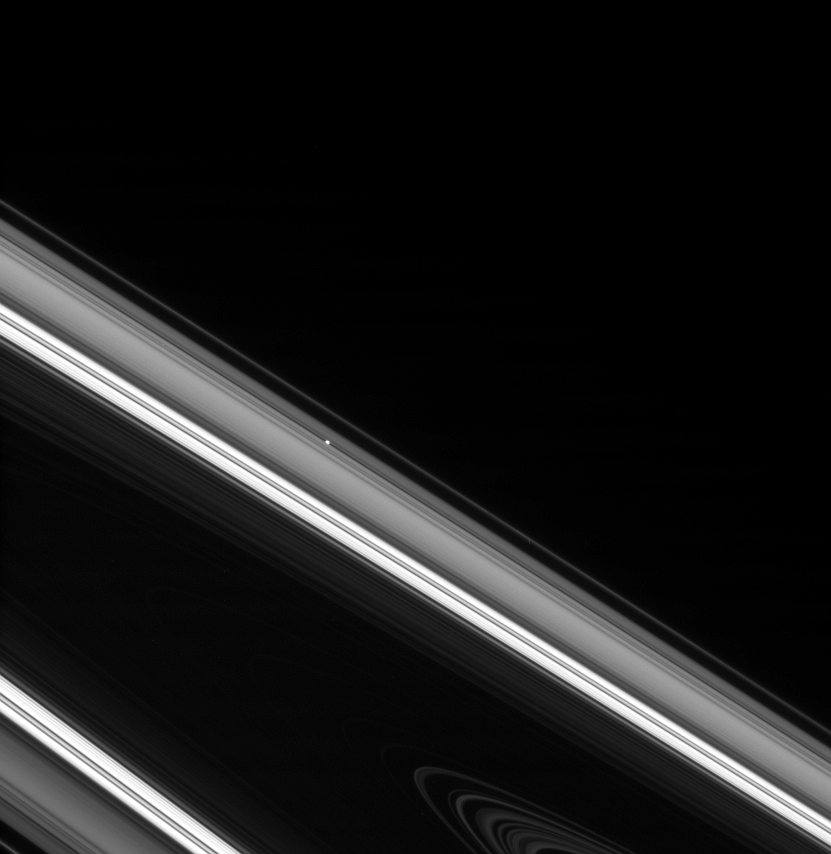

Lighthouse Moon

Pan sits nestled in its gap, like a beacon on the far side of Saturn’s rings. The especially bright region seen here is the Cassini Division.

This view looks toward the unilluminated side of the rings from about a degree above the ringplane. Pan is 26 kilometers (16 miles) across.

The image was taken in visible light with the Cassini spacecraft narrow-angle camera on March 4, 2008. The view was obtained at a distance of approximately 1.3 million kilometers (817,000 miles) from Pan and at a Sun-Pan-spacecraft, or phase, angle of 11 degrees. Image scale is 8 kilometers (5 miles) per pixel.

The Cassini-Huygens mission is a cooperative project of NASA, the European Space Agency and the Italian Space Agency. The Jet Propulsion Laboratory, a division of the California Institute of Technology in Pasadena, manages the mission for NASA’s Science Mission Directorate, Washington, D.C. The Cassini orbiter and its two onboard cameras were designed, developed and assembled at JPL. The imaging operations center is based at the Space Science Institute in Boulder, Colo.

Credit: NASA/JPL/Space Science Institute